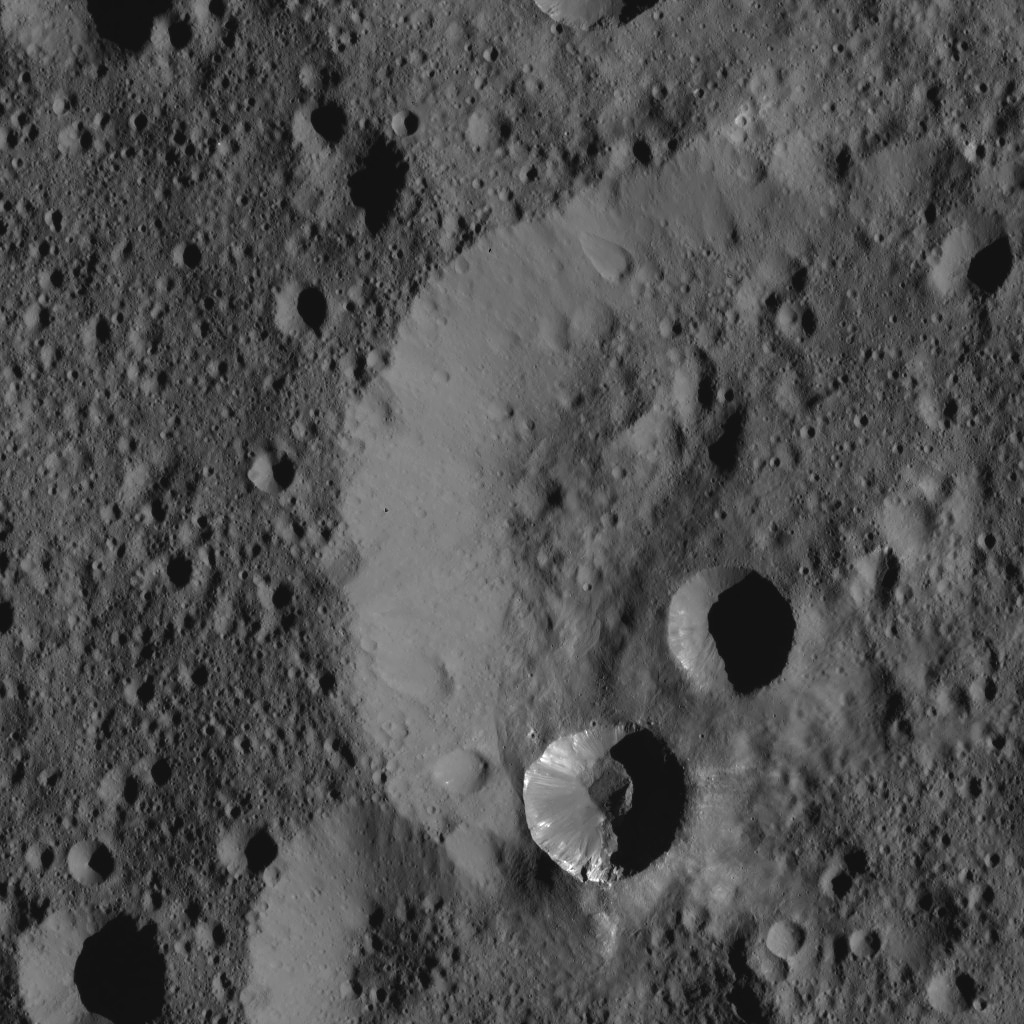

Dawn LAMO Image 60

This view from NASA’s Dawn spacecraft shows two relatively young craters superimposed on a larger, older impact feature. The smaller craters have streaks of bright material on their walls.

The view is centered at approximately 62 degrees north latitude, 223 degrees east longitude.

Dawn acquired this image on Feb. 9, 2016, from its low-altitude mapping orbit, at a distance of about 240 miles (385 kilometers) from the surface. The image resolution is 120 feet (35 meters) per pixel.

Dawn’s mission is managed by JPL for NASA’s Science Mission Directorate in Washington. Dawn is a project of the directorate’s Discovery Program, managed by NASA’s Marshall Space Flight Center in Huntsville, Alabama. UCLA is responsible for overall Dawn mission science. Orbital ATK, Inc., in Dulles, Virginia, designed and built the spacecraft. The German Aerospace Center, the Max Planck Institute for Solar System Research, the Italian Space Agency and the Italian National Astrophysical Institute are international partners on the mission team.

Credit: NASA/JPL-Caltech/UCLA/MPS/DLR/IDA